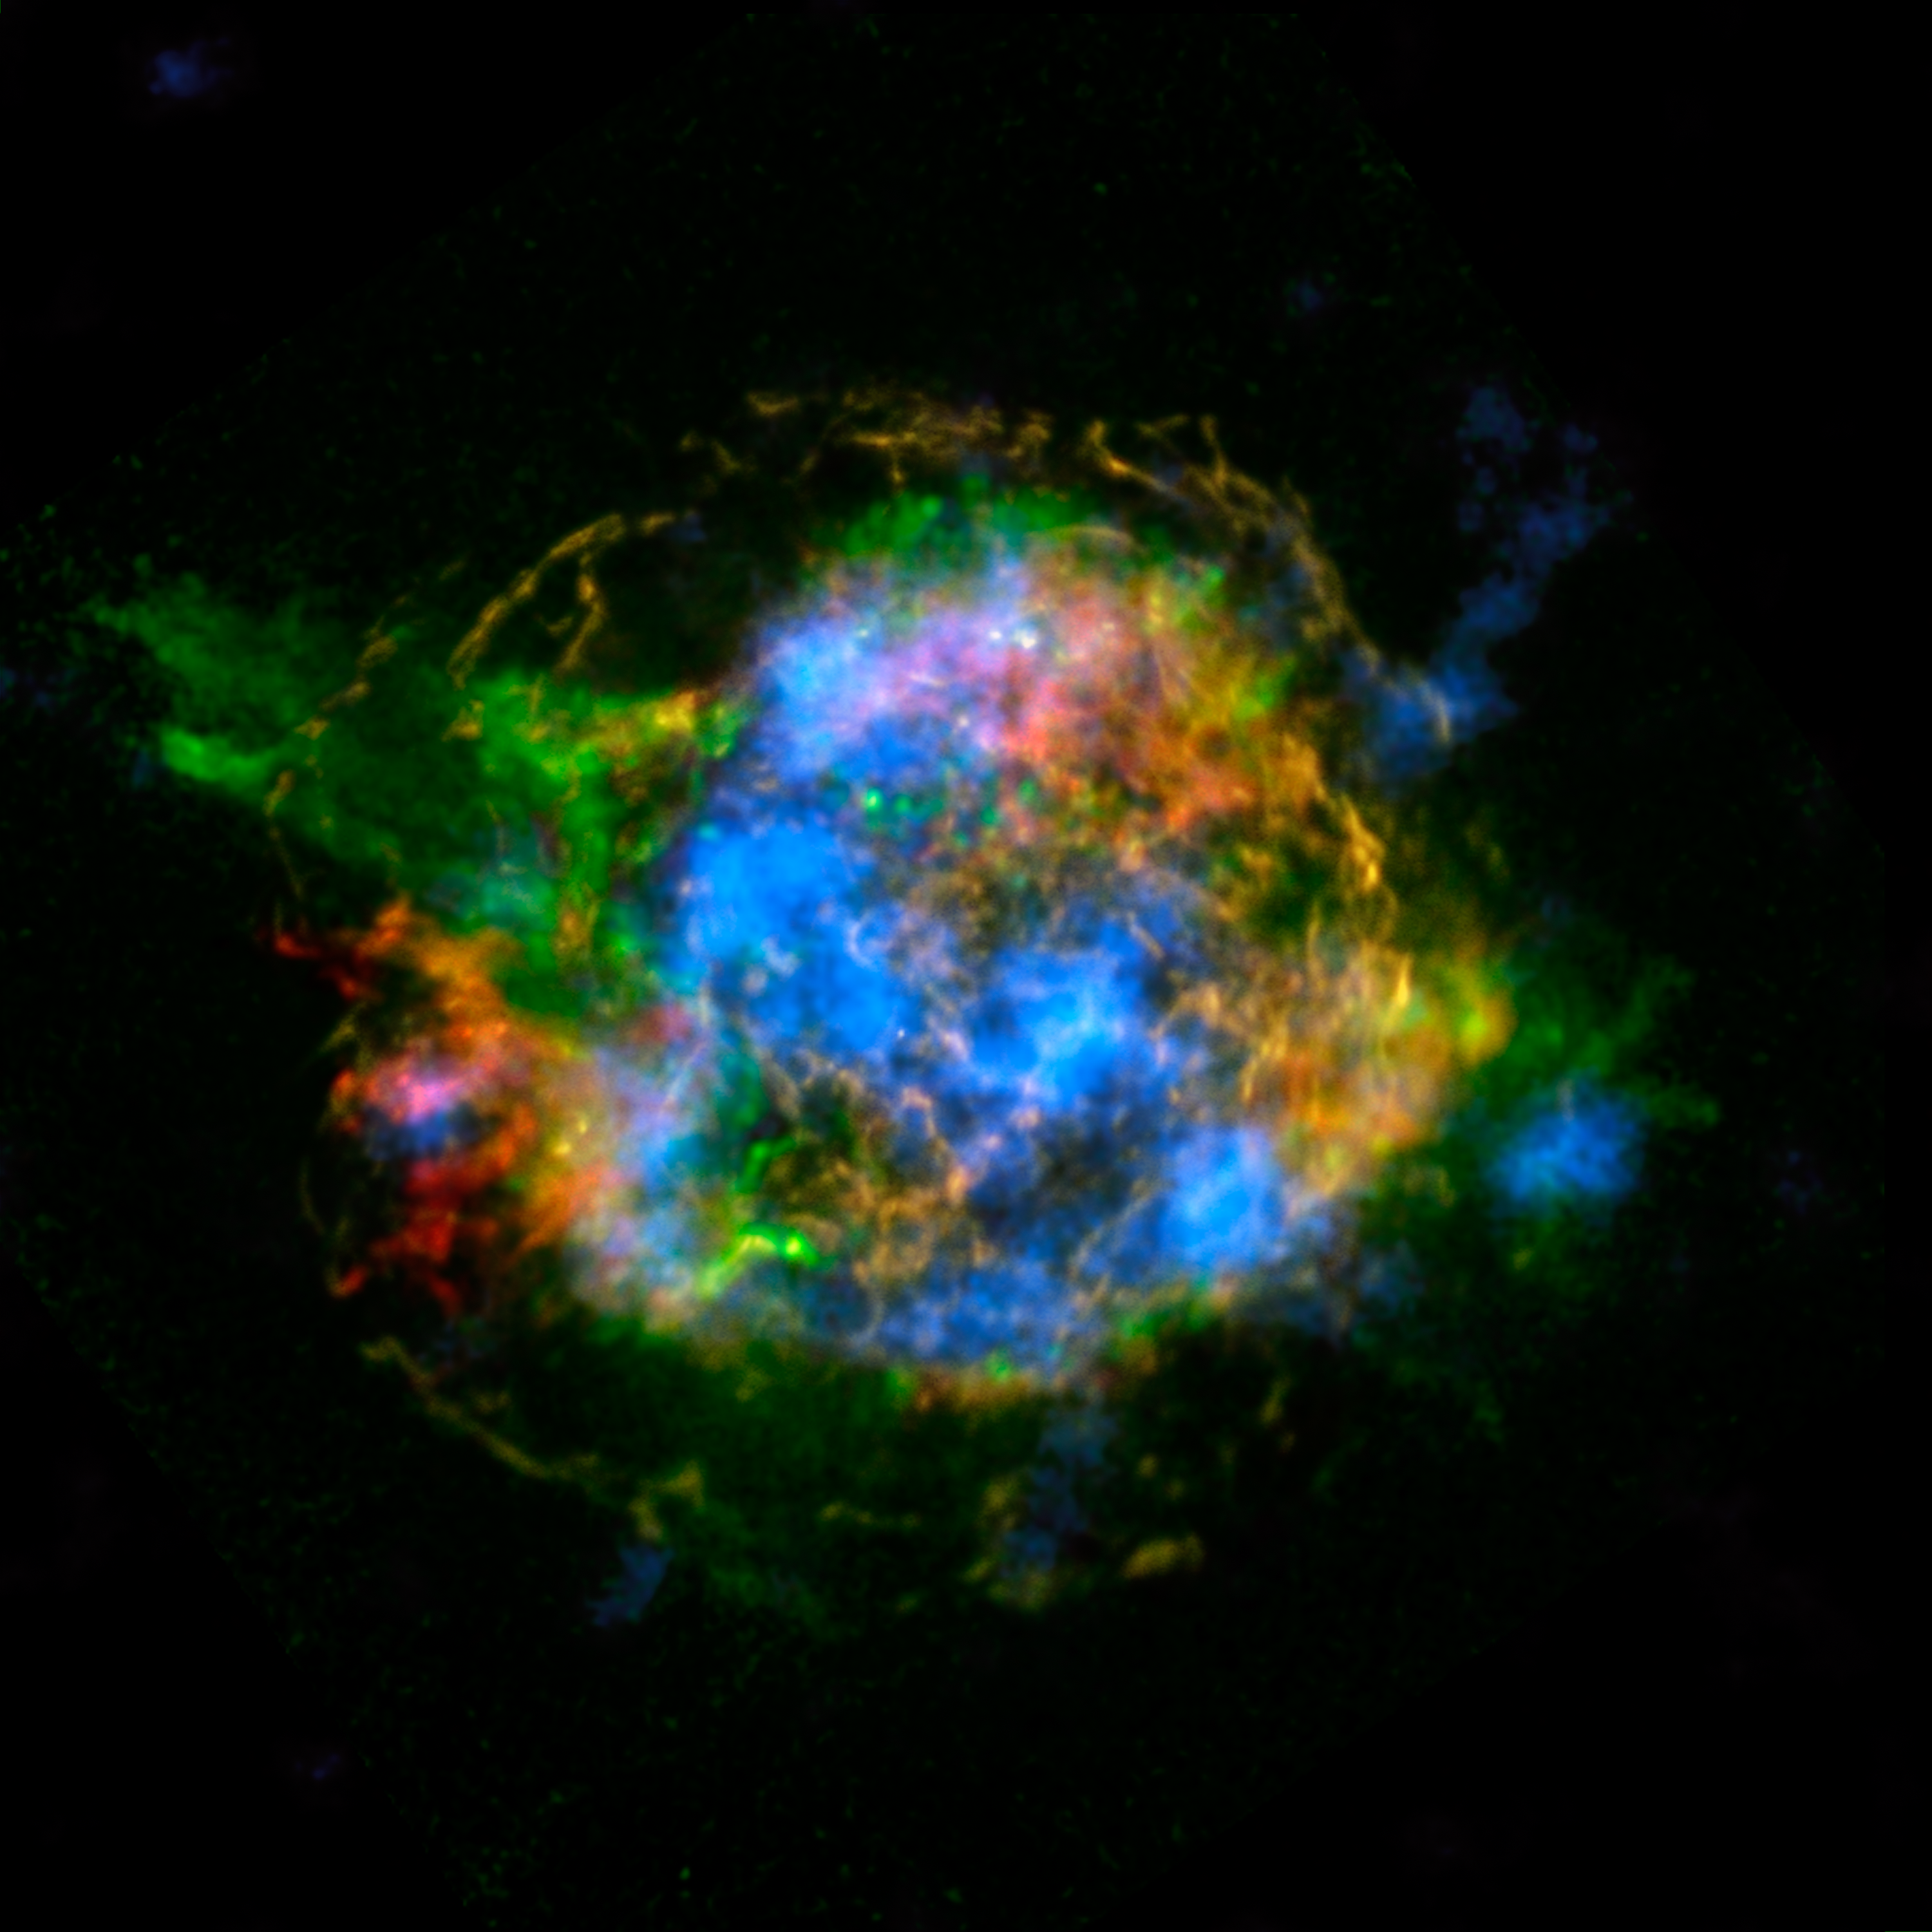

Untangling the Remains of Cassiopeia A

The mystery of how Cassiopeia A exploded is unraveling thanks to new data from NASA's Nuclear Spectroscopic Telescope Array, or NuSTAR. In this image, NuSTAR data, which show high-energy X-rays from radioactive material, are colored blue. Lower-energy X-rays from non-radioactive material, imaged previously with NASA's Chandra X-ray Observatory, are shown in red, yellow and green.

The new view shows a more complete picture of Cassiopeia A, the remains of a star that blew up in a supernova event whose light reached Earth about 350 years ago, when it could have appeared to observers as a star that suddenly brightened. The remnant is located 11,000 light-years away from Earth.

NuSTAR is the first telescope capable of taking detailed pictures of the radioactive material in the Cassiopeia A supernova remnant. While other telescopes have detected radioactivity in these objects before, NuSTAR is the first capable of pinpointing the location of the radioactivity, creating maps. When massive star explode, they create many elements: non-radioactive ones like iron and calcium found in your blood and bones; and radioactive elements like titanium-44, the decay of which sends out high-energy X-ray light that NuSTAR can see.

By mapping titanium-44 in Cassiopeia A, astronomers get a direct look at what happened in the core of the star when it was blasted to smithereens. These NuSTAR data complement previous observations made by Chandra, which show elements, such as iron, that were heated by shock waves farther out from the remnant's center.

In this image, the red, yellow and green data were collected by Chandra at energies ranging from 1 to 7 kiloelectron volts (keV). The red color shows heated iron, and green represents heated silicon and magnesium. The yellow is what astronomers call continuum emission, and represents a range of X-ray energies.

The titanium-44, shown in blue, was detected by NuSTAR at energies ranging between 68 and 78 keV.

The NuSTAR observations point to a possible solution to the puzzle of how stars detonate. The fact that the titanium -- which is a direct tracer of the supernova blast -- is concentrated in clumps at the core supports a theory referred to as "mild asymmetries." In this scenario, material sloshes about at the heart of the supernova, reinvigorating a shock wave and allowing it to blow out the star's outer layers.

Credit: NASA/JPL-Caltech/CXC/SAO